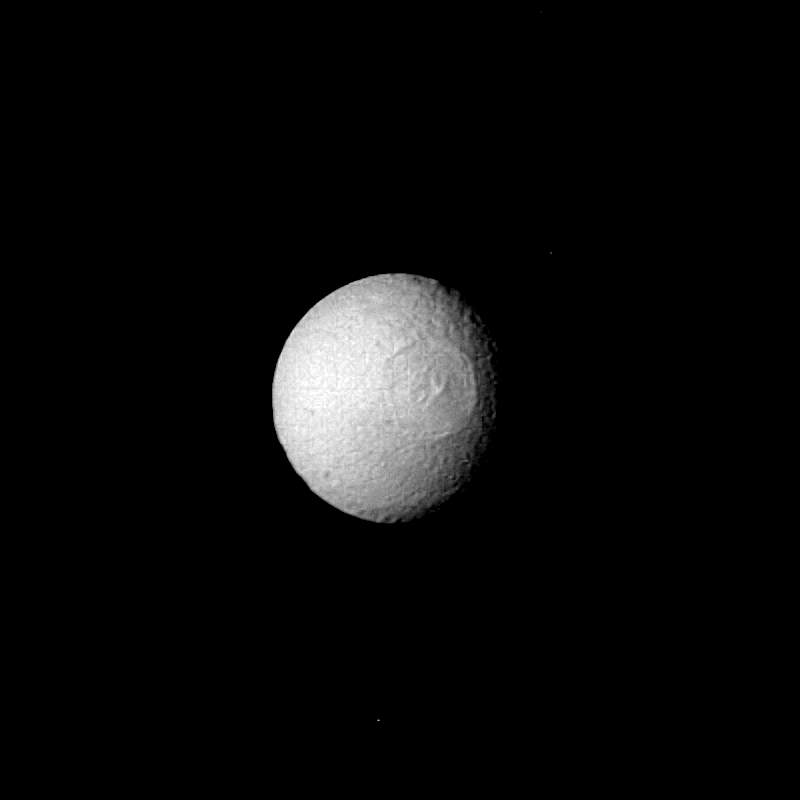

Tethys

The Saturn satellite Tethys was viewed by Voyager 2 on Aug. 25 from a distance of 1 million kilometers (620,000 mi.). Evident on the surface of this icy moon is an enormous impact crater almost 400 km. (250 mi.) in diameter and about 15 km. (10 mi.) deep. Tethys itself is only 1,050 km. (650 mi.) in diameter. The crater contains a central peak about as high as the crater is deep; it is the result of rebound after the impact. Tethys resembles its sister satellite Mimas, seen closeup by Voyager 1 last fall. That body has a crater 130 km. (80 mi.) in diameter. The Tethys crater, which is so large that Mimas would fit inside, is on the opposite side of the great rift valley observed by Voyager 1. Many other, smaller craters pock-mark the surface here. The Voyager project is managed for NASA by the Jet Propulsion Laboratory, Pasadena, Calif.

Credit: NASA/JPL